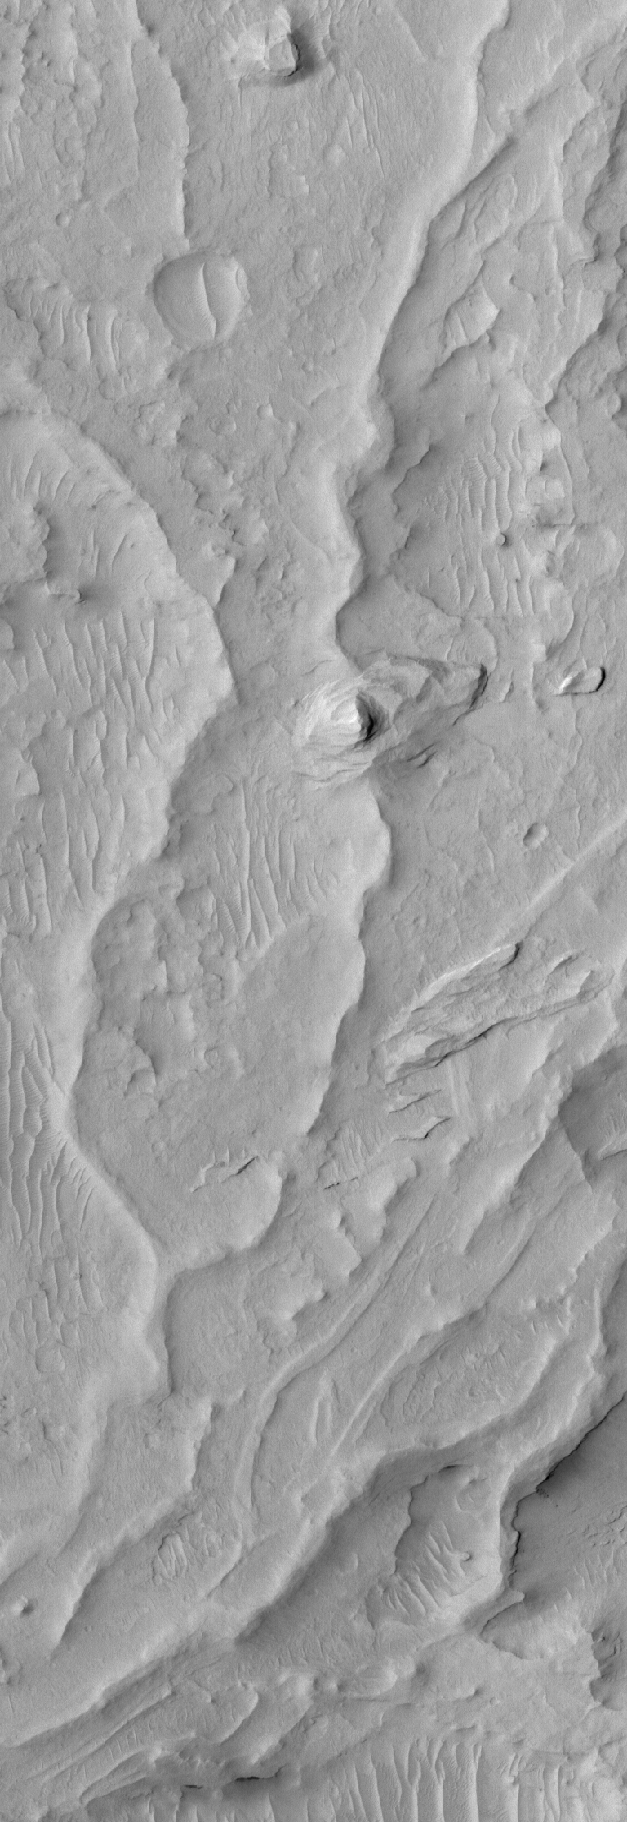

Inverted Channels

23 June 2006
This Mars Global Surveyor (MGS) Mars Orbiter Camera (MOC) image shows sinuous ridges and other landforms exposed by erosion in the Aeolis region of Mars. The ridges in this scene indicate the locations of ancient channels in a fan of sediment deposited in this region. Over time, wind erosion has removed surrounding materials and left the channels, which had been filled by sediment, standing as ridges.

Location near: 4.5°S, 205.2°W
Image width: ~2 km (~1.2 mi)
Illumination from: upper left
Season: Southern Autumn

Credit: NASA/JPL/Malin Space Science Systems